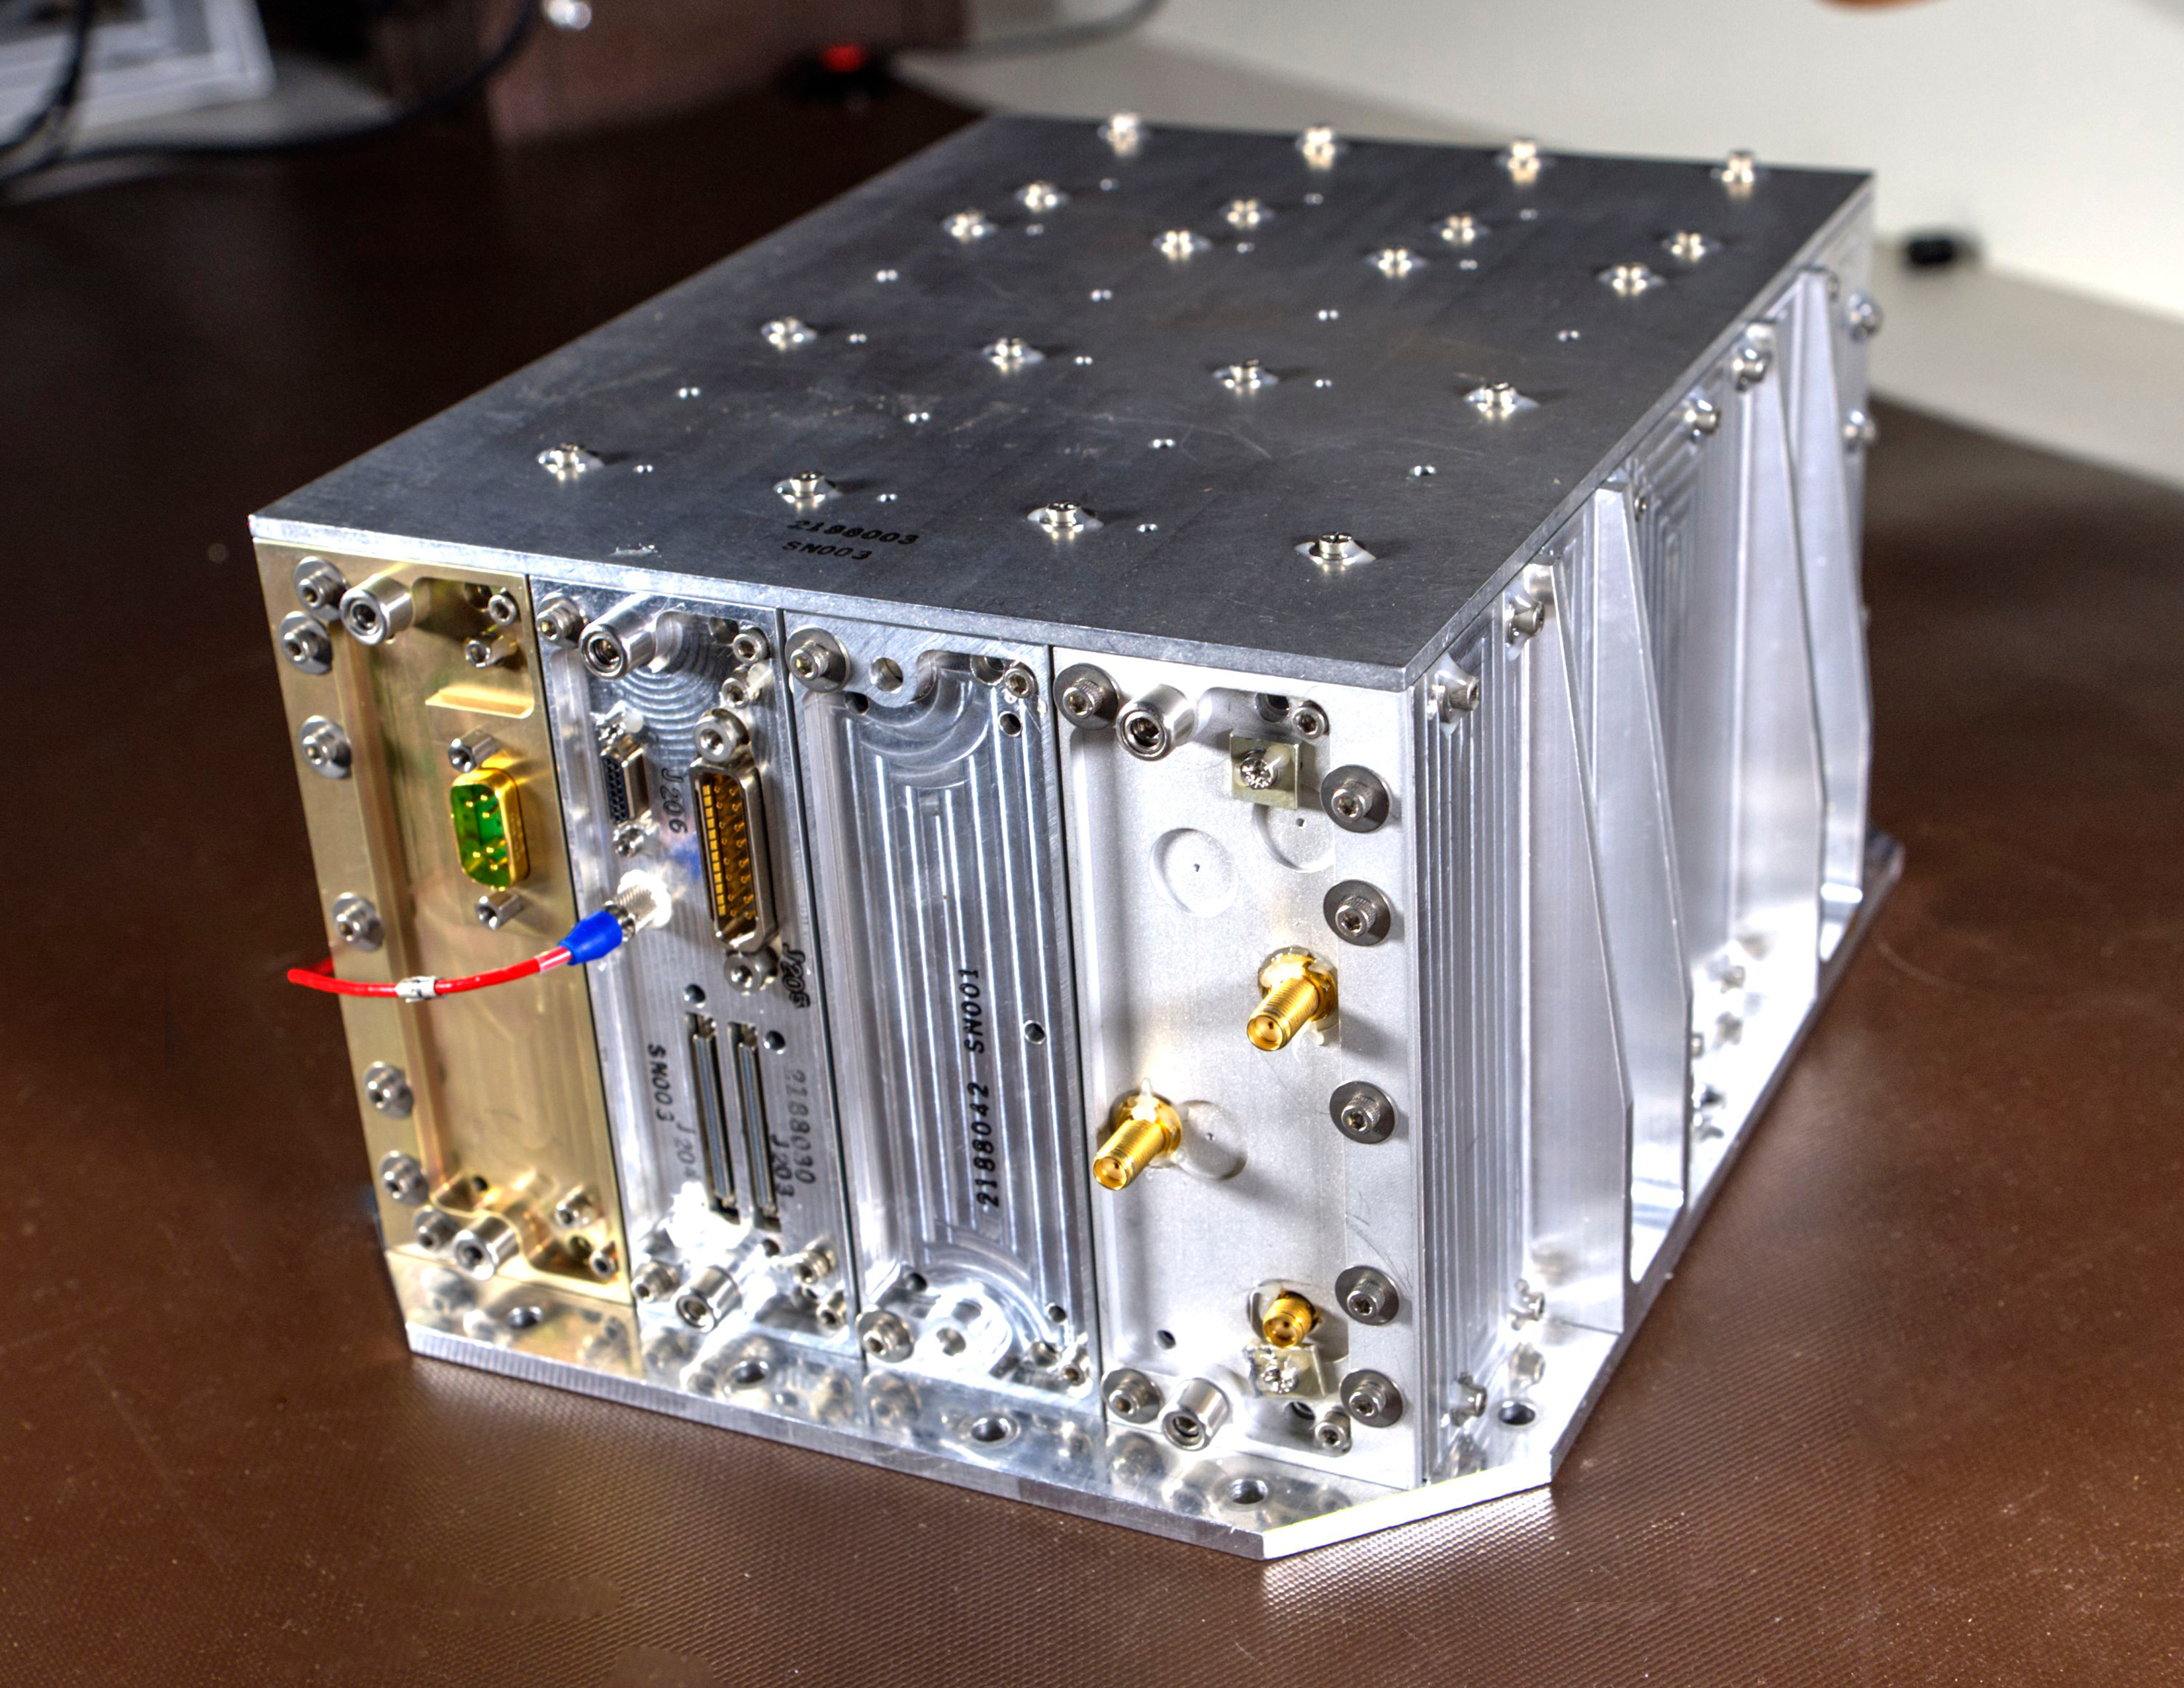

Cutting Edge magazine - NavCube

Credit: NASA/GSFC/Bill Hrybyk